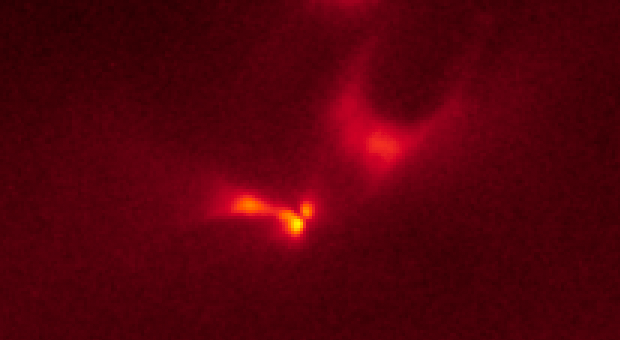

LRLL 54361 Light Echo – Hubble – Dec. 15, 2010

Object Name: LRLL 54361, L54361
Object Description: Protostar
Instrument: HST/WFC3/IR
Filters: F160W (H)

The Hubble images were originally black and white and recorded only overall brightness. These brightness values were translated into a range of reddish hues. Such color "maps" can be useful in helping to distinguish subtly varying brightness in an image.

Credit: NASA, ESA, J. Muzerolle (STScI), E. Furlan (NOAO and Caltech), K. Flaherty (University of Arizona/Steward Observatory), Z. Balog (Max Planck Institute for Astronomy), and R. Gutermuth (University of Massachusetts, Amherst)